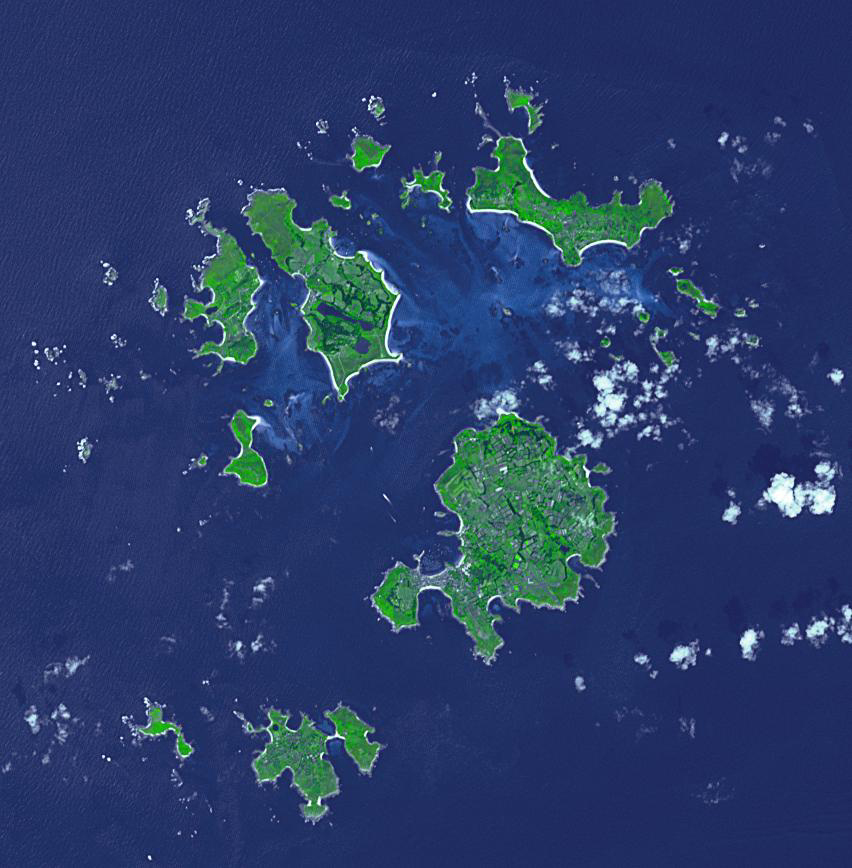

Isles of Scilly, UK

The Isles of Scilly are an archipelago of 145 islands that lies 28 km off the tip of Cornwall. Scilly is part of the Duchy of Cornwall under the stewardship of the Prince of Wales, who owns all the lands, and collects rents or leases from all 2200 residents. Tourism now accounts for 85% of the islands’ income. The image was acquired July 8, 2019, covers an area of 12.8 by 13 km, and is located at 49.9 degrees north, 6.3 degrees west.

With its 14 spectral bands from the visible to the thermal infrared wavelength region and its high spatial resolution of about 50 to 300 feet (15 to 90 meters), ASTER images Earth to map and monitor the changing surface of our planet. ASTER is one of five Earth-observing instruments launched Dec. 18, 1999, on Terra. The instrument was built by Japan’s Ministry of Economy, Trade and Industry. A joint U.S./Japan science team is responsible for validation and calibration of the instrument and data products.

The broad spectral coverage and high spectral resolution of ASTER provides scientists in numerous disciplines with critical information for surface mapping and monitoring of dynamic conditions and temporal change. Example applications are monitoring glacial advances and retreats; monitoring potentially active volcanoes; identifying crop stress; determining cloud morphology and physical properties; wetlands evaluation; thermal pollution monitoring; coral reef degradation; surface temperature mapping of soils and geology; and measuring surface heat balance.

The U.S. science team is located at NASA’s Jet Propulsion Laboratory in Pasadena, Calif. The Terra mission is part of NASA’s Science Mission Directorate, Washington.

Credit: NASA/METI/AIST/Japan Space Systems, and U.S./Japan ASTER Science Team